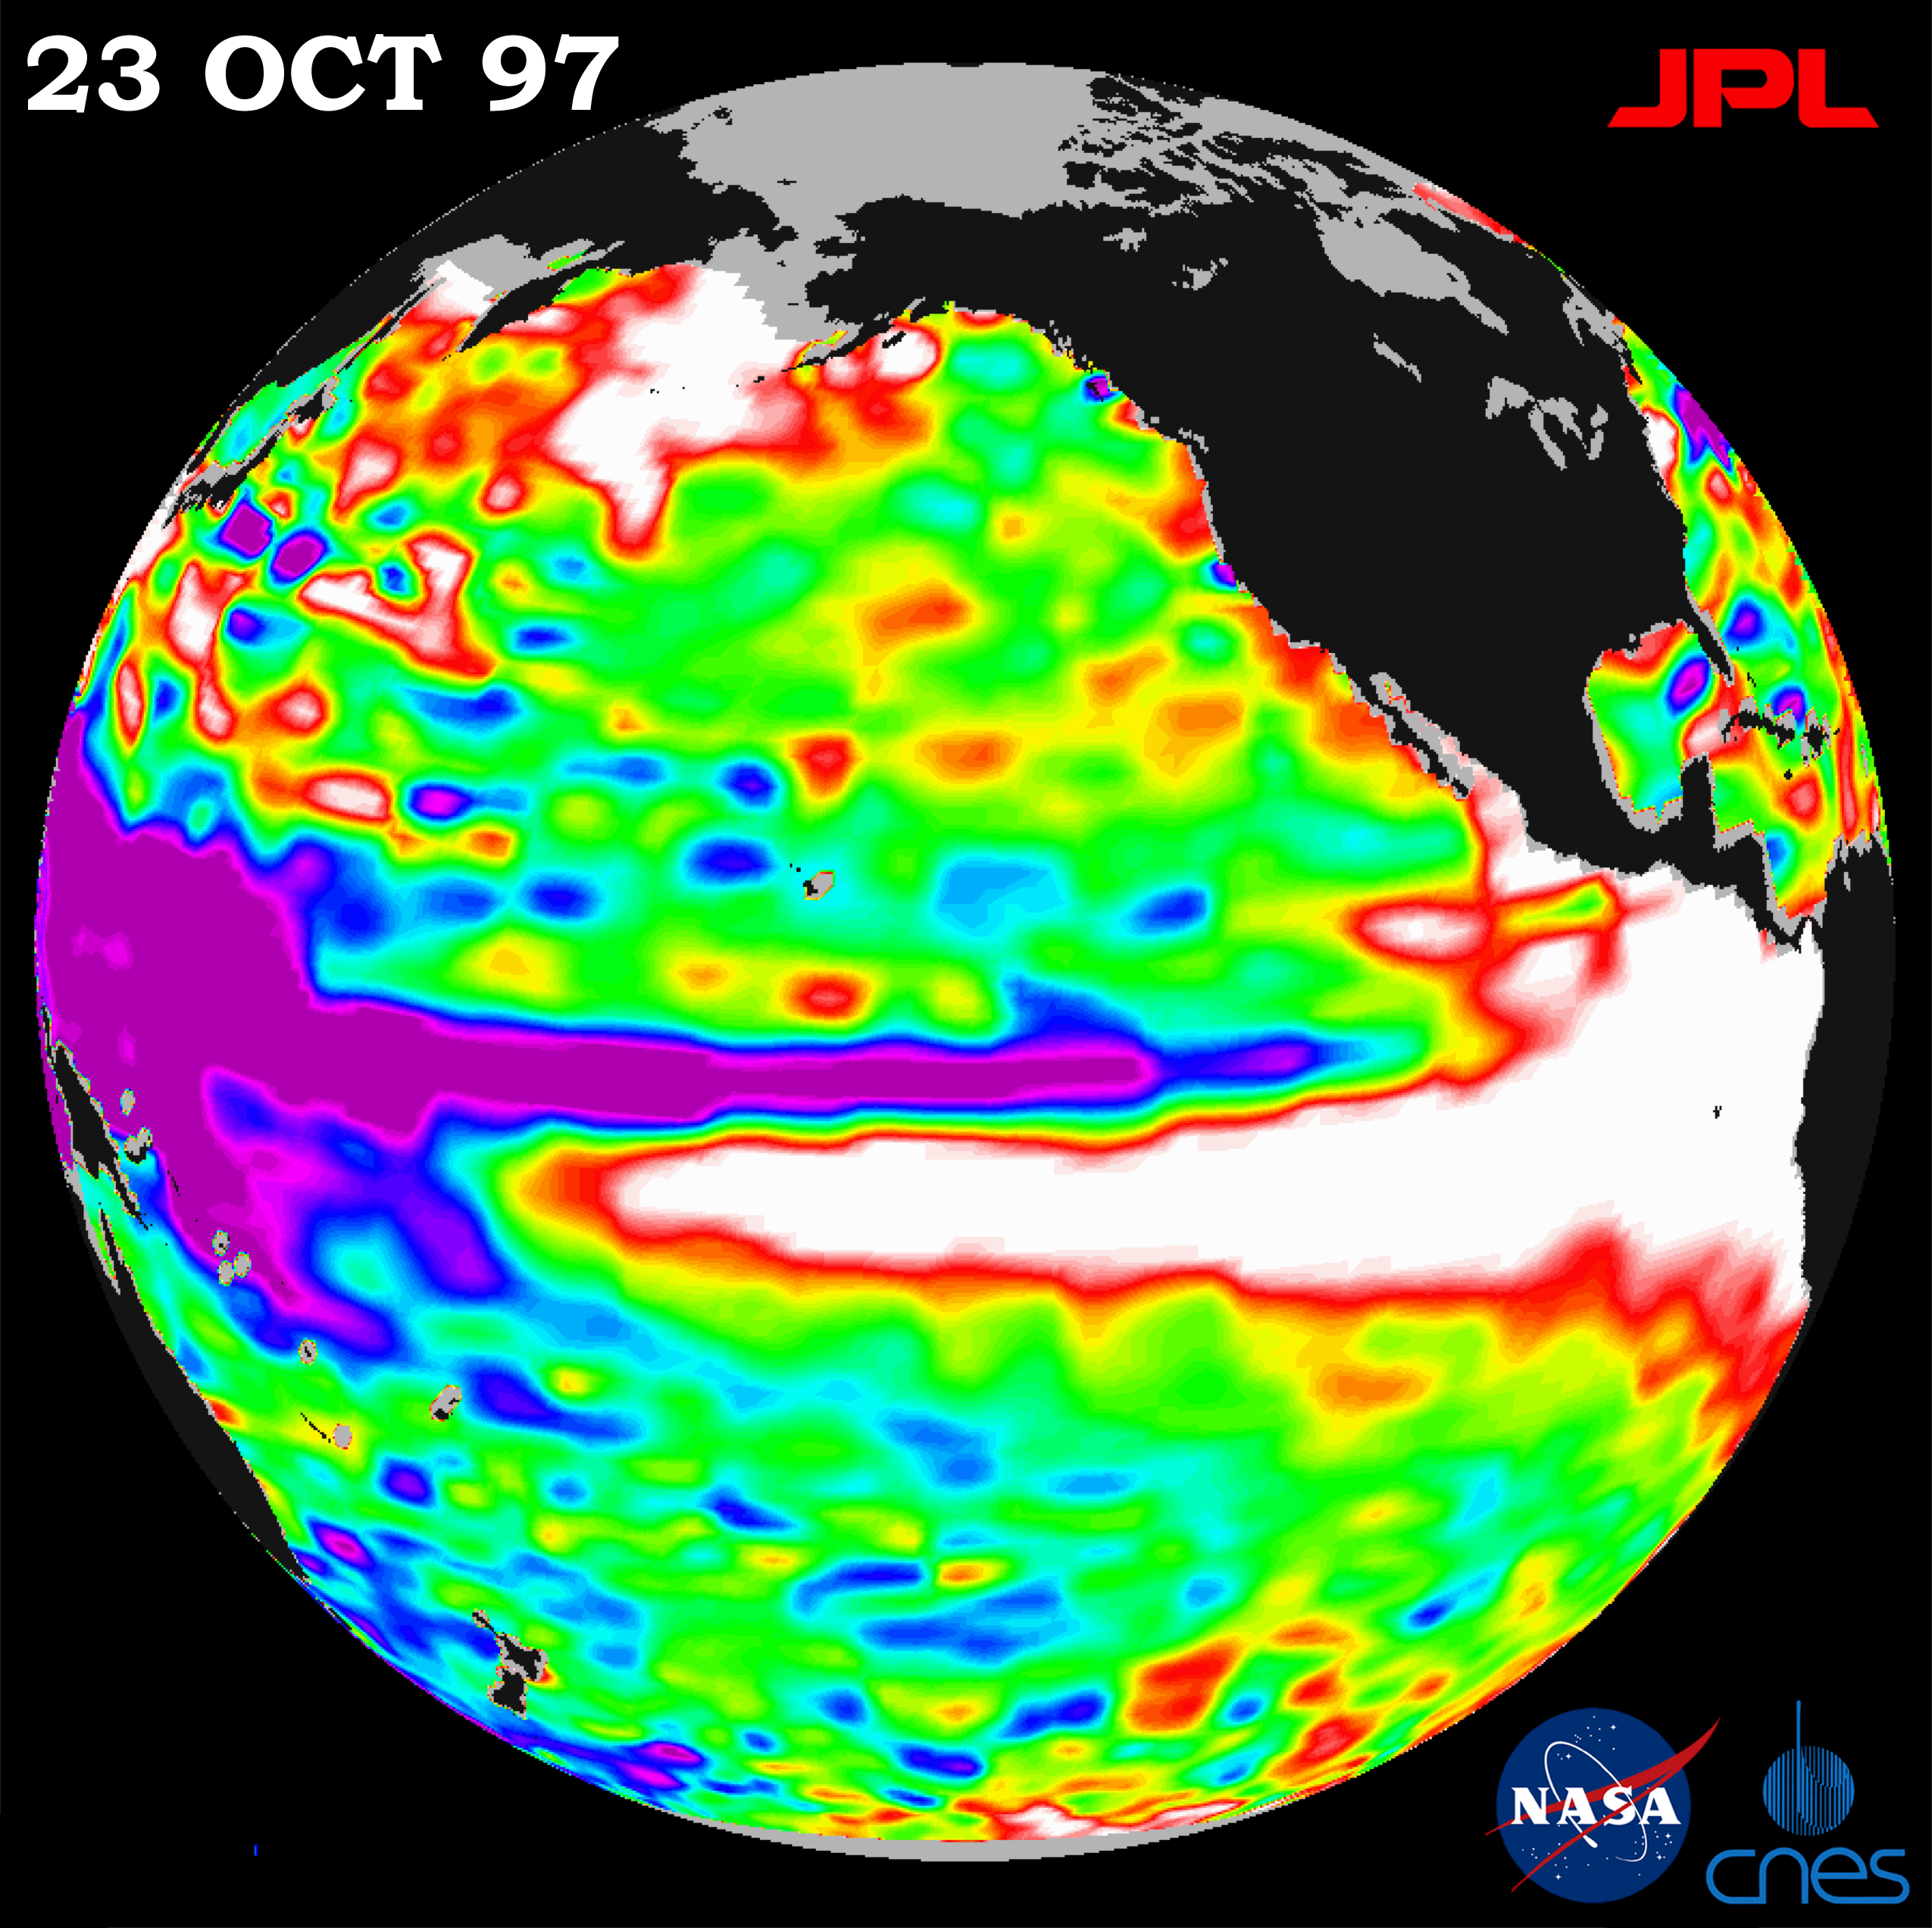

TOPEX/El Niño Watch – October 23, 1997

This image of the Pacific Ocean was produced using sea surface height measurements taken by the U.S./French TOPEX/POSEIDON satellite. The image shows sea surface height relative to normal ocean conditions on Oct. 23, 1997 as the warm water associated with El Niño (in white) spreads northward along the entire coast of North America from the equator all the way to Alaska. The warm water pool associated with the El Niño has returned to the volume it was in mid-September after dropping to a temporary low at the beginning of October. The sea surface elevation just north of the El Niño warm pool continues to drop (purple area), enhancing the eastward flowing North Equatorial Counter Current. The intensification of this current is another tell-tale sign of the El Niño phenomenon. This flow contributes to the rise in sea level along the western coasts of the Americas that will progress towards both the north and south poles over the next several months. The white and red areas indicate unusual patterns of heat storage; in the white areas, the sea surface is between 14 and 32 centimeters (6 to 13 inches) above normal; in the red areas, it’s about 10 centimeters (4 inches) above normal. The surface area covered by the warm water mass is about one and one-half times the size of the continental United States. The added amount of oceanic warm water near the Americas, with a temperature between 21-30 degrees Celsius (70- 85 degrees Fahrenheit), is about 30 times the volume of water in all the U.S. Great Lakes combined. The green areas indicate normal conditions, while purple (the western Pacific) means at least 18 centimeters (7 inches) below normal sea level.

The El Niño phenomenon is thought to be triggered when the steady westward blowing trade winds weaken and even reverse direction. This change in the winds allows a large mass of warm water (the red and white area) that is normally located near Australia to move eastward along the equator until it reaches the coast of South America. The displacement of so much warm water affects evaporation, where rain clouds form and, consequently, alters the typical atmospheric jet stream patterns around the world. Using these global data, limited regional measurements from buoys and ships, and a forecasting model of the ocean-atmosphere system, the National Centers for Environmental Prediction (NCEP) of the National Oceanic and Atmospheric Administration, (NOAA), has issued an advisory indicating the presence of a strong El Niño condition throughout the winter.

Credit: NASA/JPL